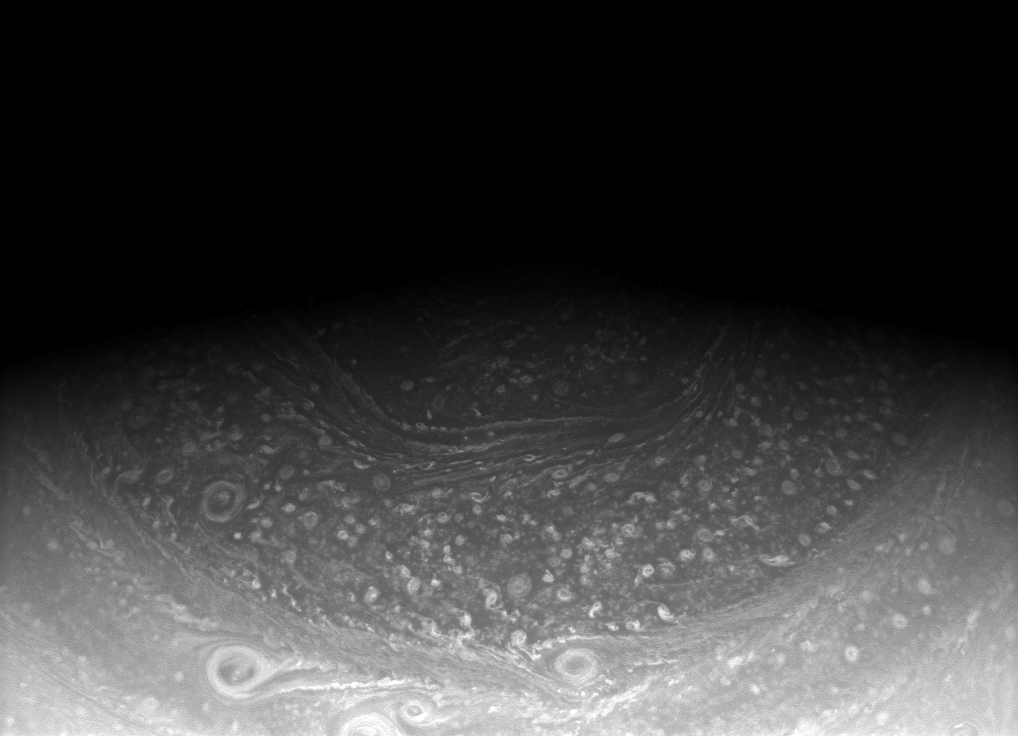

Unveiling the Hexagon

Saturn’s north pole hexagon, seen here in an image from the Cassini spacecraft, has been around for awhile. It was seen in Voyager images in the early 1980s, in ground-based telescopic images in the 1990s, and now with Cassini.

More and more of this unusually shaped feature will be revealed to Cassini’s high resolution cameras as spring slowly comes to the northern hemisphere in the planet’s 29-year orbit.

The entire hexagon was imaged in thermal infrared by Cassini in Oct. 2006 (see PIA09188).

The image was taken with the Cassini spacecraft wide-angle camera on Jan. 21, 2009 using a spectral filter sensitive to wavelengths of near-infrared light centered at 752 nanometers. The view was acquired at a distance of approximately 930,000 kilometers (578,000 miles) from Saturn and at a Sun-Saturn-spacecraft, or phase, angle of 54 degrees. Image scale is 52 kilometers (32 miles) per pixel.

The Cassini-Huygens mission is a cooperative project of NASA, the European Space Agency and the Italian Space Agency. The Jet Propulsion Laboratory, a division of the California Institute of Technology in Pasadena, manages the mission for NASA’s Science Mission Directorate, Washington, D.C. The Cassini orbiter and its two onboard cameras were designed, developed and assembled at JPL. The imaging operations center is based at the Space Science Institute in Boulder, Colo.

Credit: NASA/JPL/Space Science Institute